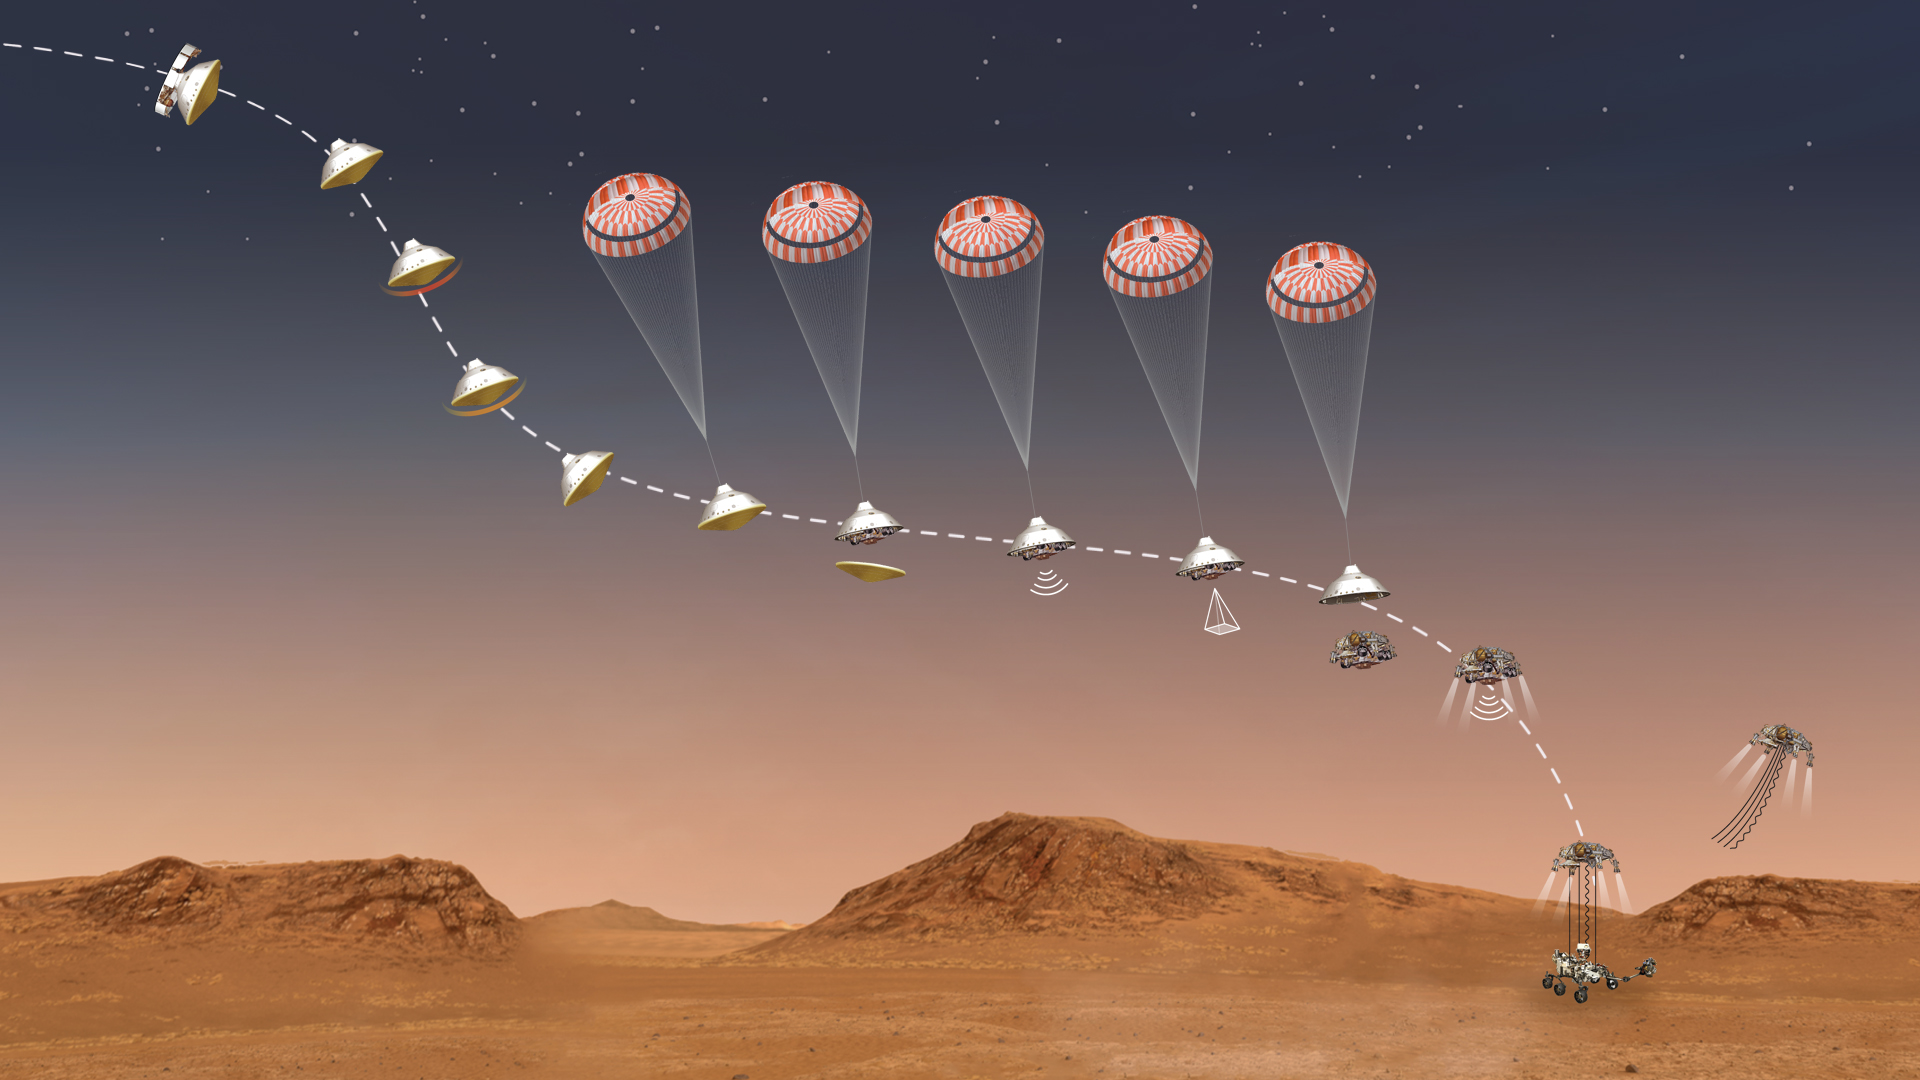

Perseverance’s Stages of Descent (Illustration)

This illustration depicts the some of the major milestones NASA’s Perseverance rover will go through during its 7-minute descent to the Martian surface on Feb. 18, 2021. Hundreds of critical events must execute perfectly and exactly on time for the rover to land safely.

Entry, Descent, and Landing, or EDL, begins when the spacecraft reaches the top of the Martian atmosphere, traveling nearly 12,500 mph (20,000 kph). It ends about seven minutes later, with Perseverance stationary on the Martian surface. Perseverance handles everything on its own during this process. It takes more than 11 minutes to get a radio signal back from Mars, so by the time the mission team hears that the spacecraft has entered the atmosphere, in reality, the rover is already on the ground.

A key objective for Perseverance’s mission on Mars is astrobiology, including the search for signs of ancient microbial life. The rover will characterize the planet’s geology and past climate, pave the way for human exploration of the Red Planet, and be the first mission to collect and cache Martian rock and regolith.

Subsequent missions, currently under consideration by NASA in cooperation with ESA (European Space Agency), would send spacecraft to Mars to collect these cached samples from the surface and return them to Earth for in-depth analysis.

NASA’s Jet Propulsion Laboratory in Southern California built and manages operations of the Mars 2020 Perseverance rover for NASA.

Credit: NASA/JPL-Caltech